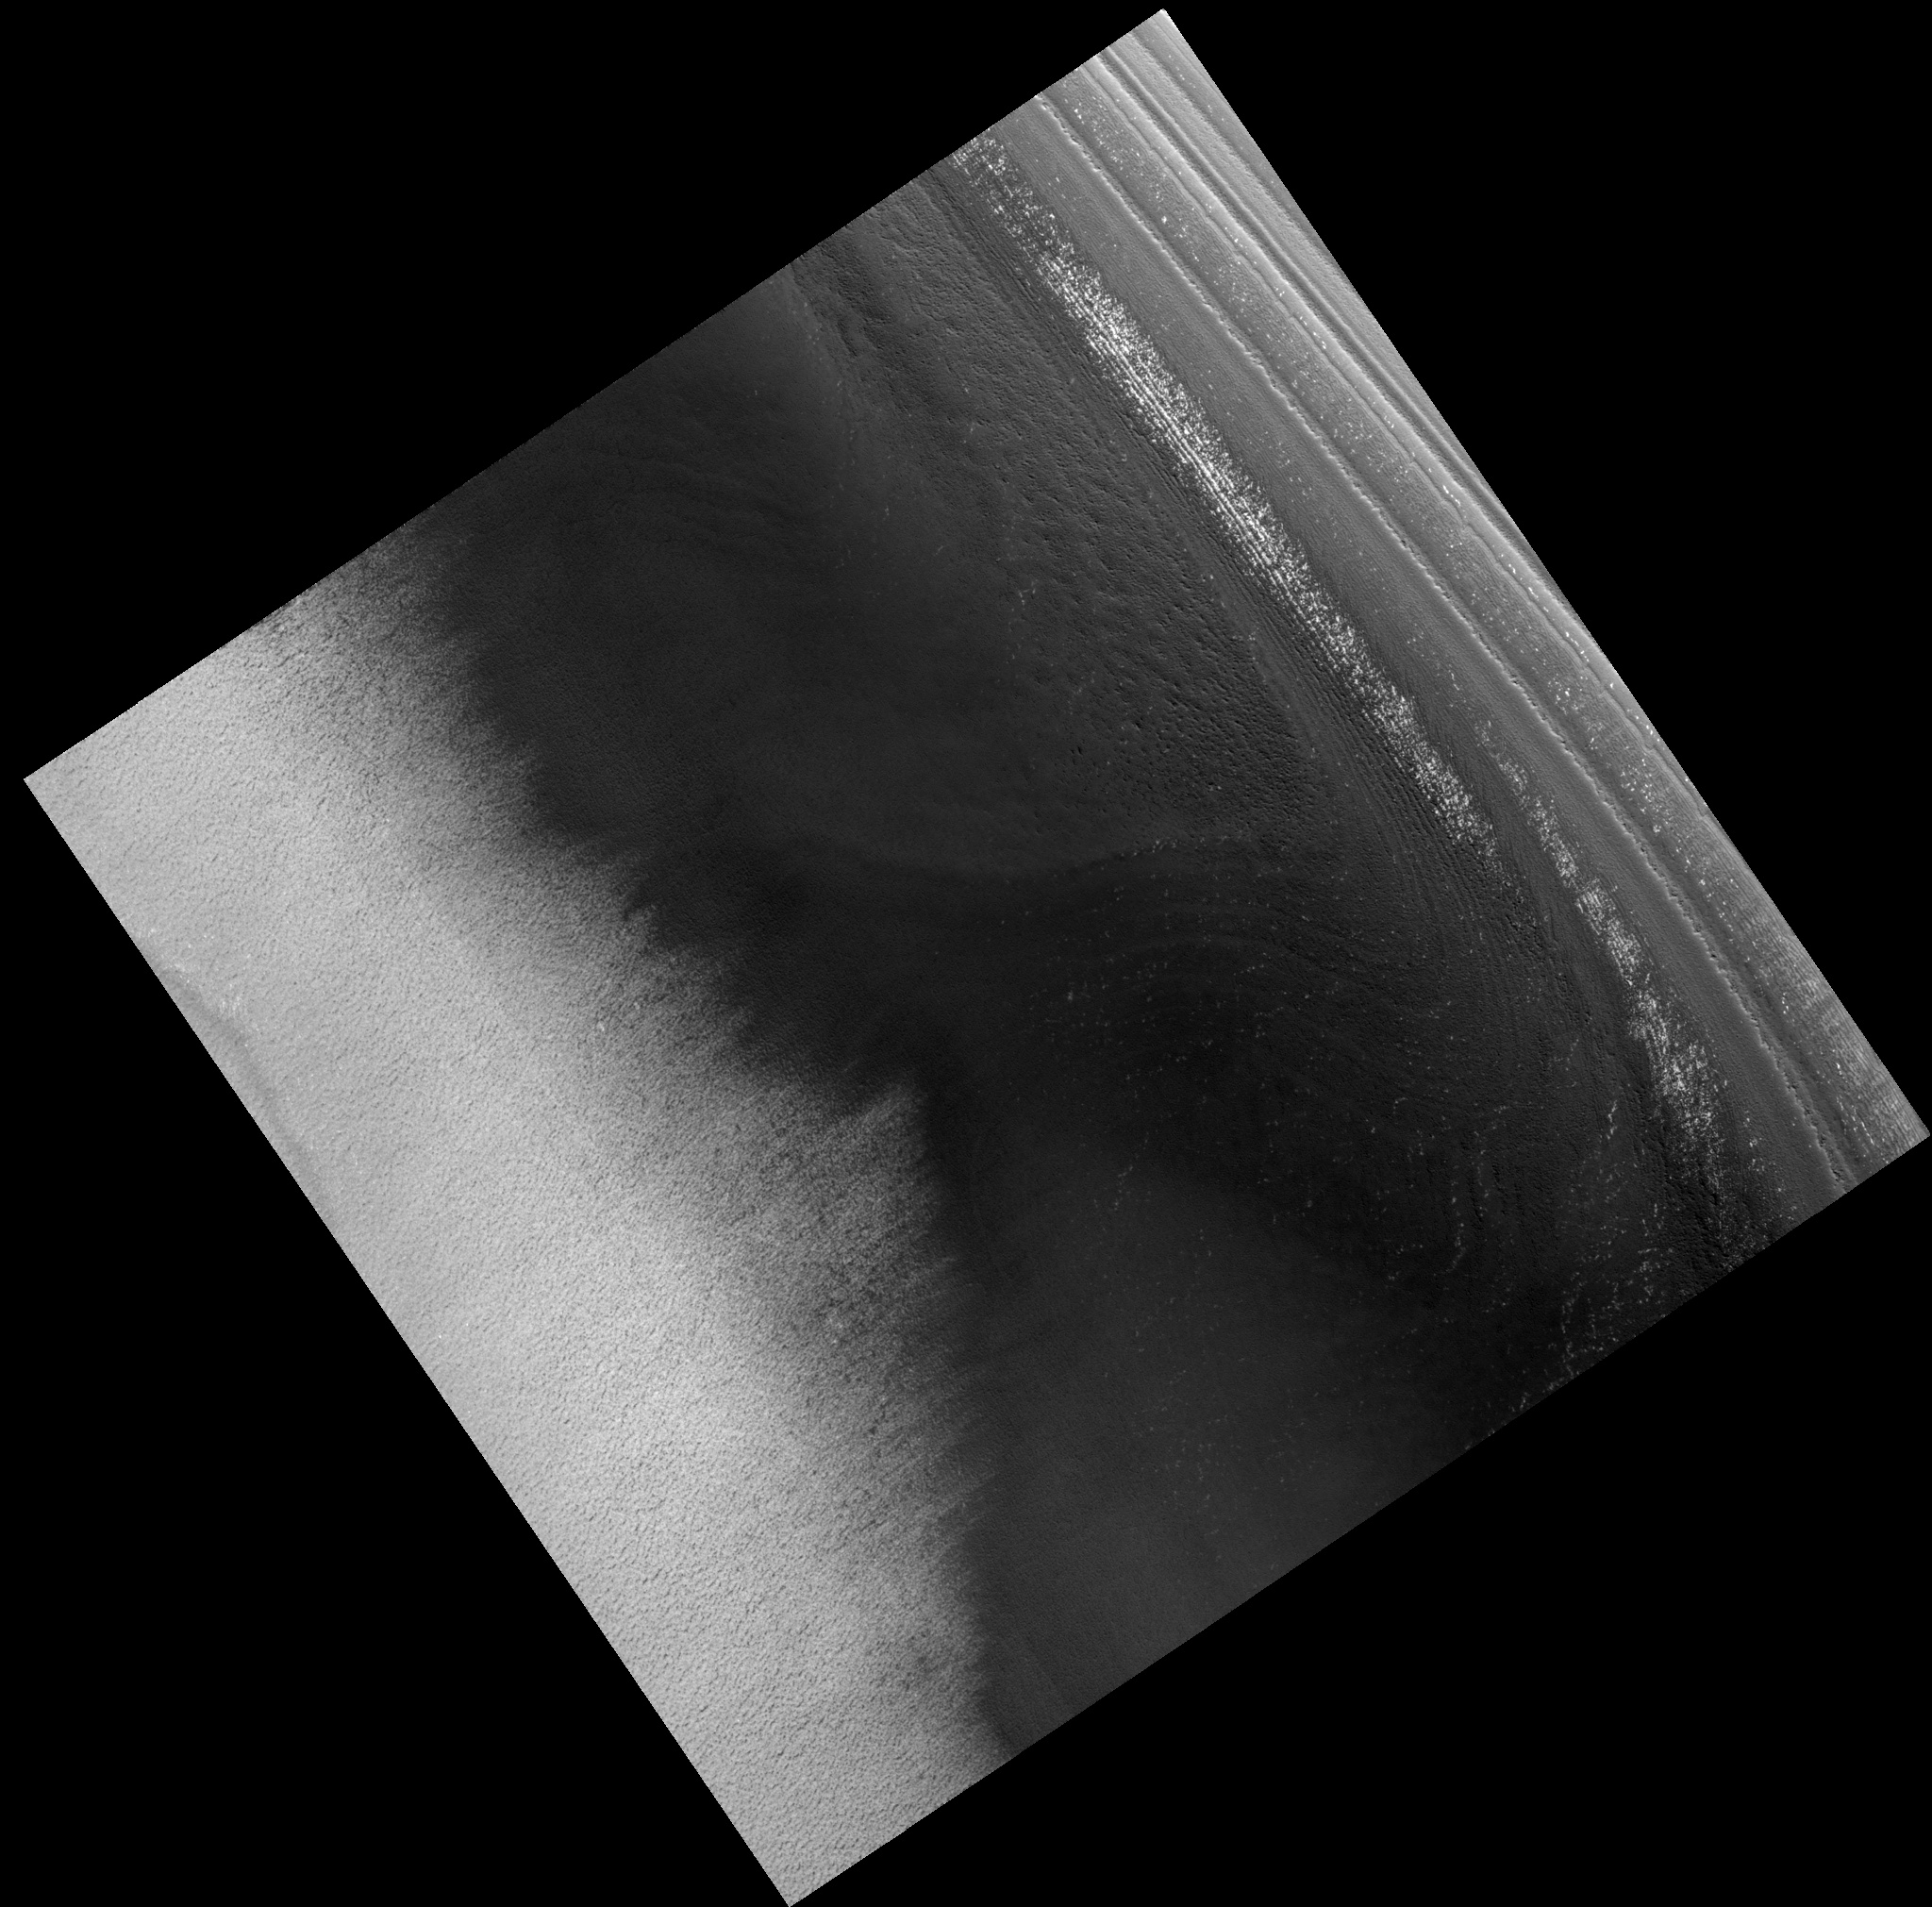

Crater in North Polar Residual Cap

Image PSP_001470_2665 was taken by the High Resolution Imaging Science Experiment (HiRISE) camera onboard the Mars Reconnaissance Orbiter spacecraft on November 19, 2006. The complete image is centered at 86.5 degrees latitude, 227.5 degrees East longitude. The range to the target site was 319.4 km (199.6 miles). At this distance the image scale is 31.9 cm/pixel (with 1 x 1 binning) so objects ~96 cm across are resolved. The image shown here has been map-projected to 25 cm/pixel. The image was taken at a local Mars time of 1:16 PM and the scene is illuminated from the west with a solar incidence angle of 70 degrees, thus the sun was about 20 degrees above the horizon. At a solar longitude of 137.5 degrees, the season on Mars is Northern Summer.

NASA’s Jet Propulsion Laboratory, a division of the California Institute of Technology in Pasadena, manages the Mars Reconnaissance Orbiter for NASA’s Science Mission Directorate, Washington. Lockheed Martin Space Systems, Denver, is the prime contractor for the project and built the spacecraft. The High Resolution Imaging Science Experiment is operated by the University of Arizona, Tucson, and the instrument was built by Ball Aerospace and Technology Corp., Boulder, Colo.

Credit: NASA/JPL/Univ. of Arizona